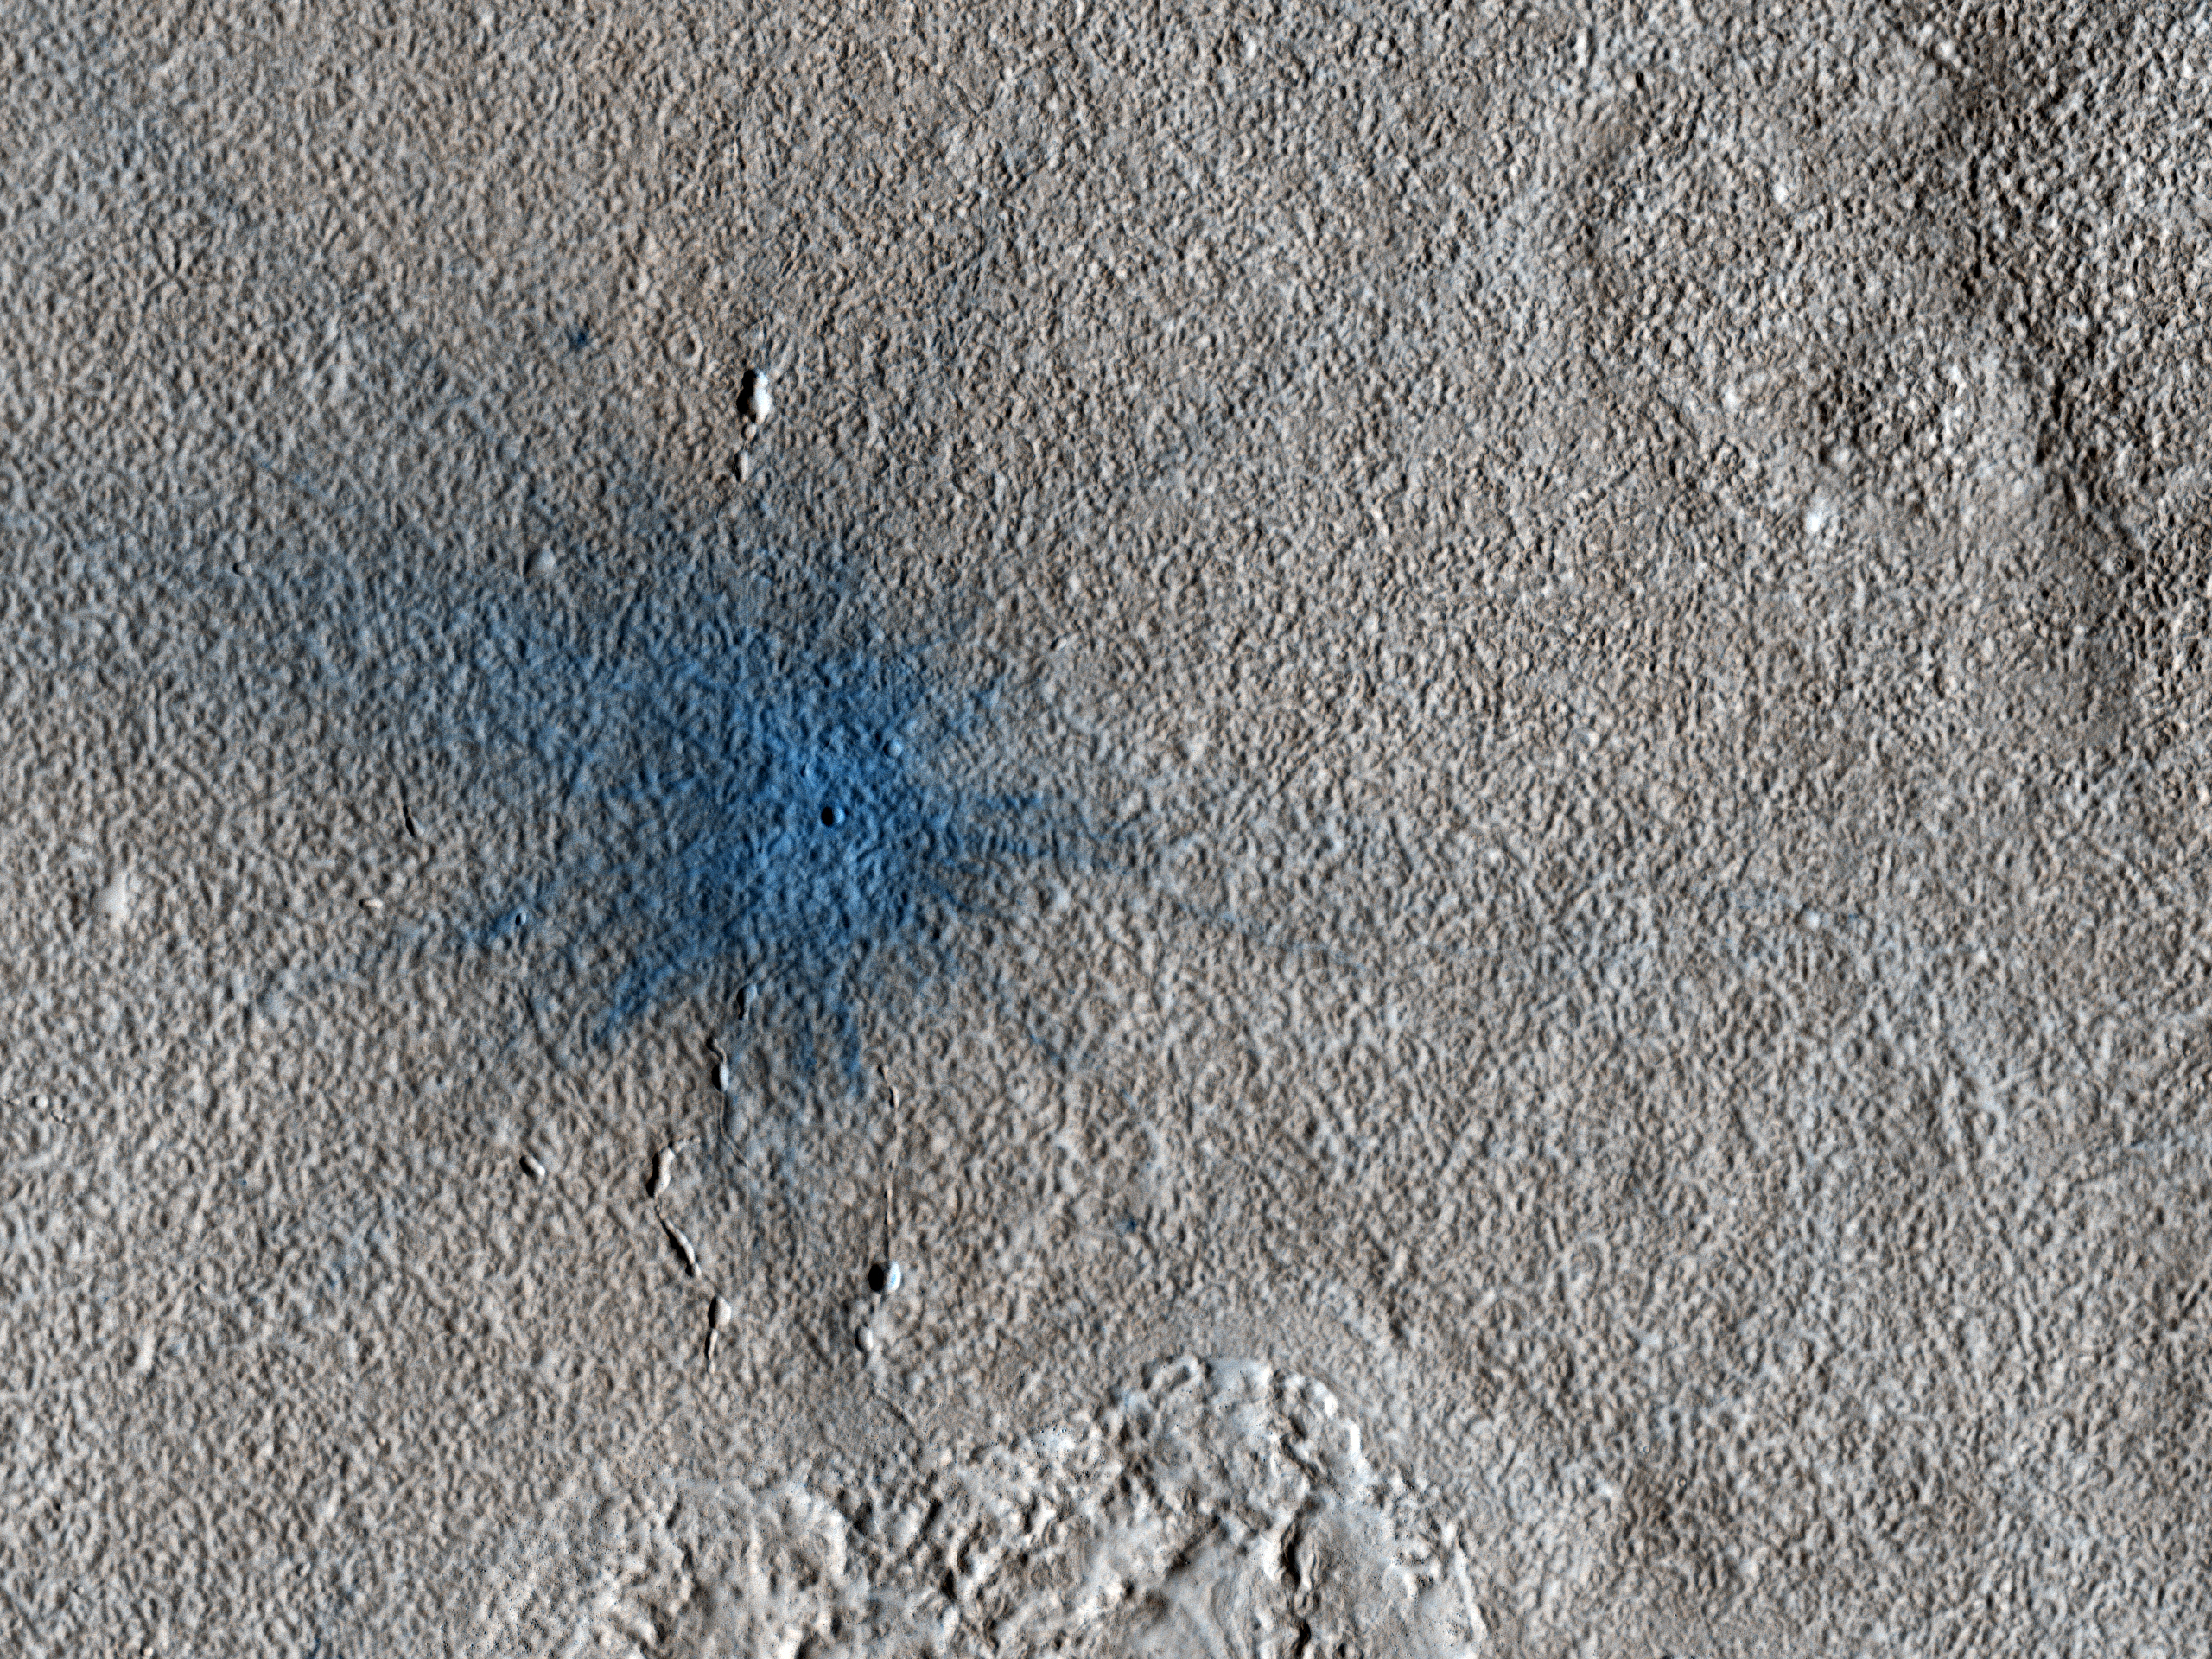

New Impact Crater

The MRO Context camera team noticed a dark spot in an image taken in August 2010 that was not present in a Mars Odyssey THEMIS image taken in December 2007.

The team therefore requested a full-resolution HiRISE image of the dark spot to determine whether it was caused by an impact. Indeed, the HiRISE image shows an approximately 7-meter diameter fresh crater and dark ejecta blanket at this location. These small impact craters continue to form on Mars, and are most easily recognized in areas covered by bright dust.

NASA’s Jet Propulsion Laboratory, a division of the California Institute of Technology in Pasadena, manages the Mars Reconnaissance Orbiter for NASA’s Science Mission Directorate, Washington. Lockheed Martin Space Systems, Denver, built the spacecraft. The High Resolution Imaging Science Experiment is operated by the University of Arizona, Tucson, and the instrument was built by Ball Aerospace & Technologies Corp., Boulder, Colo.

Originally released Oct. 6, 2010

Credit: NASA/JPL-Caltech/University of Arizona